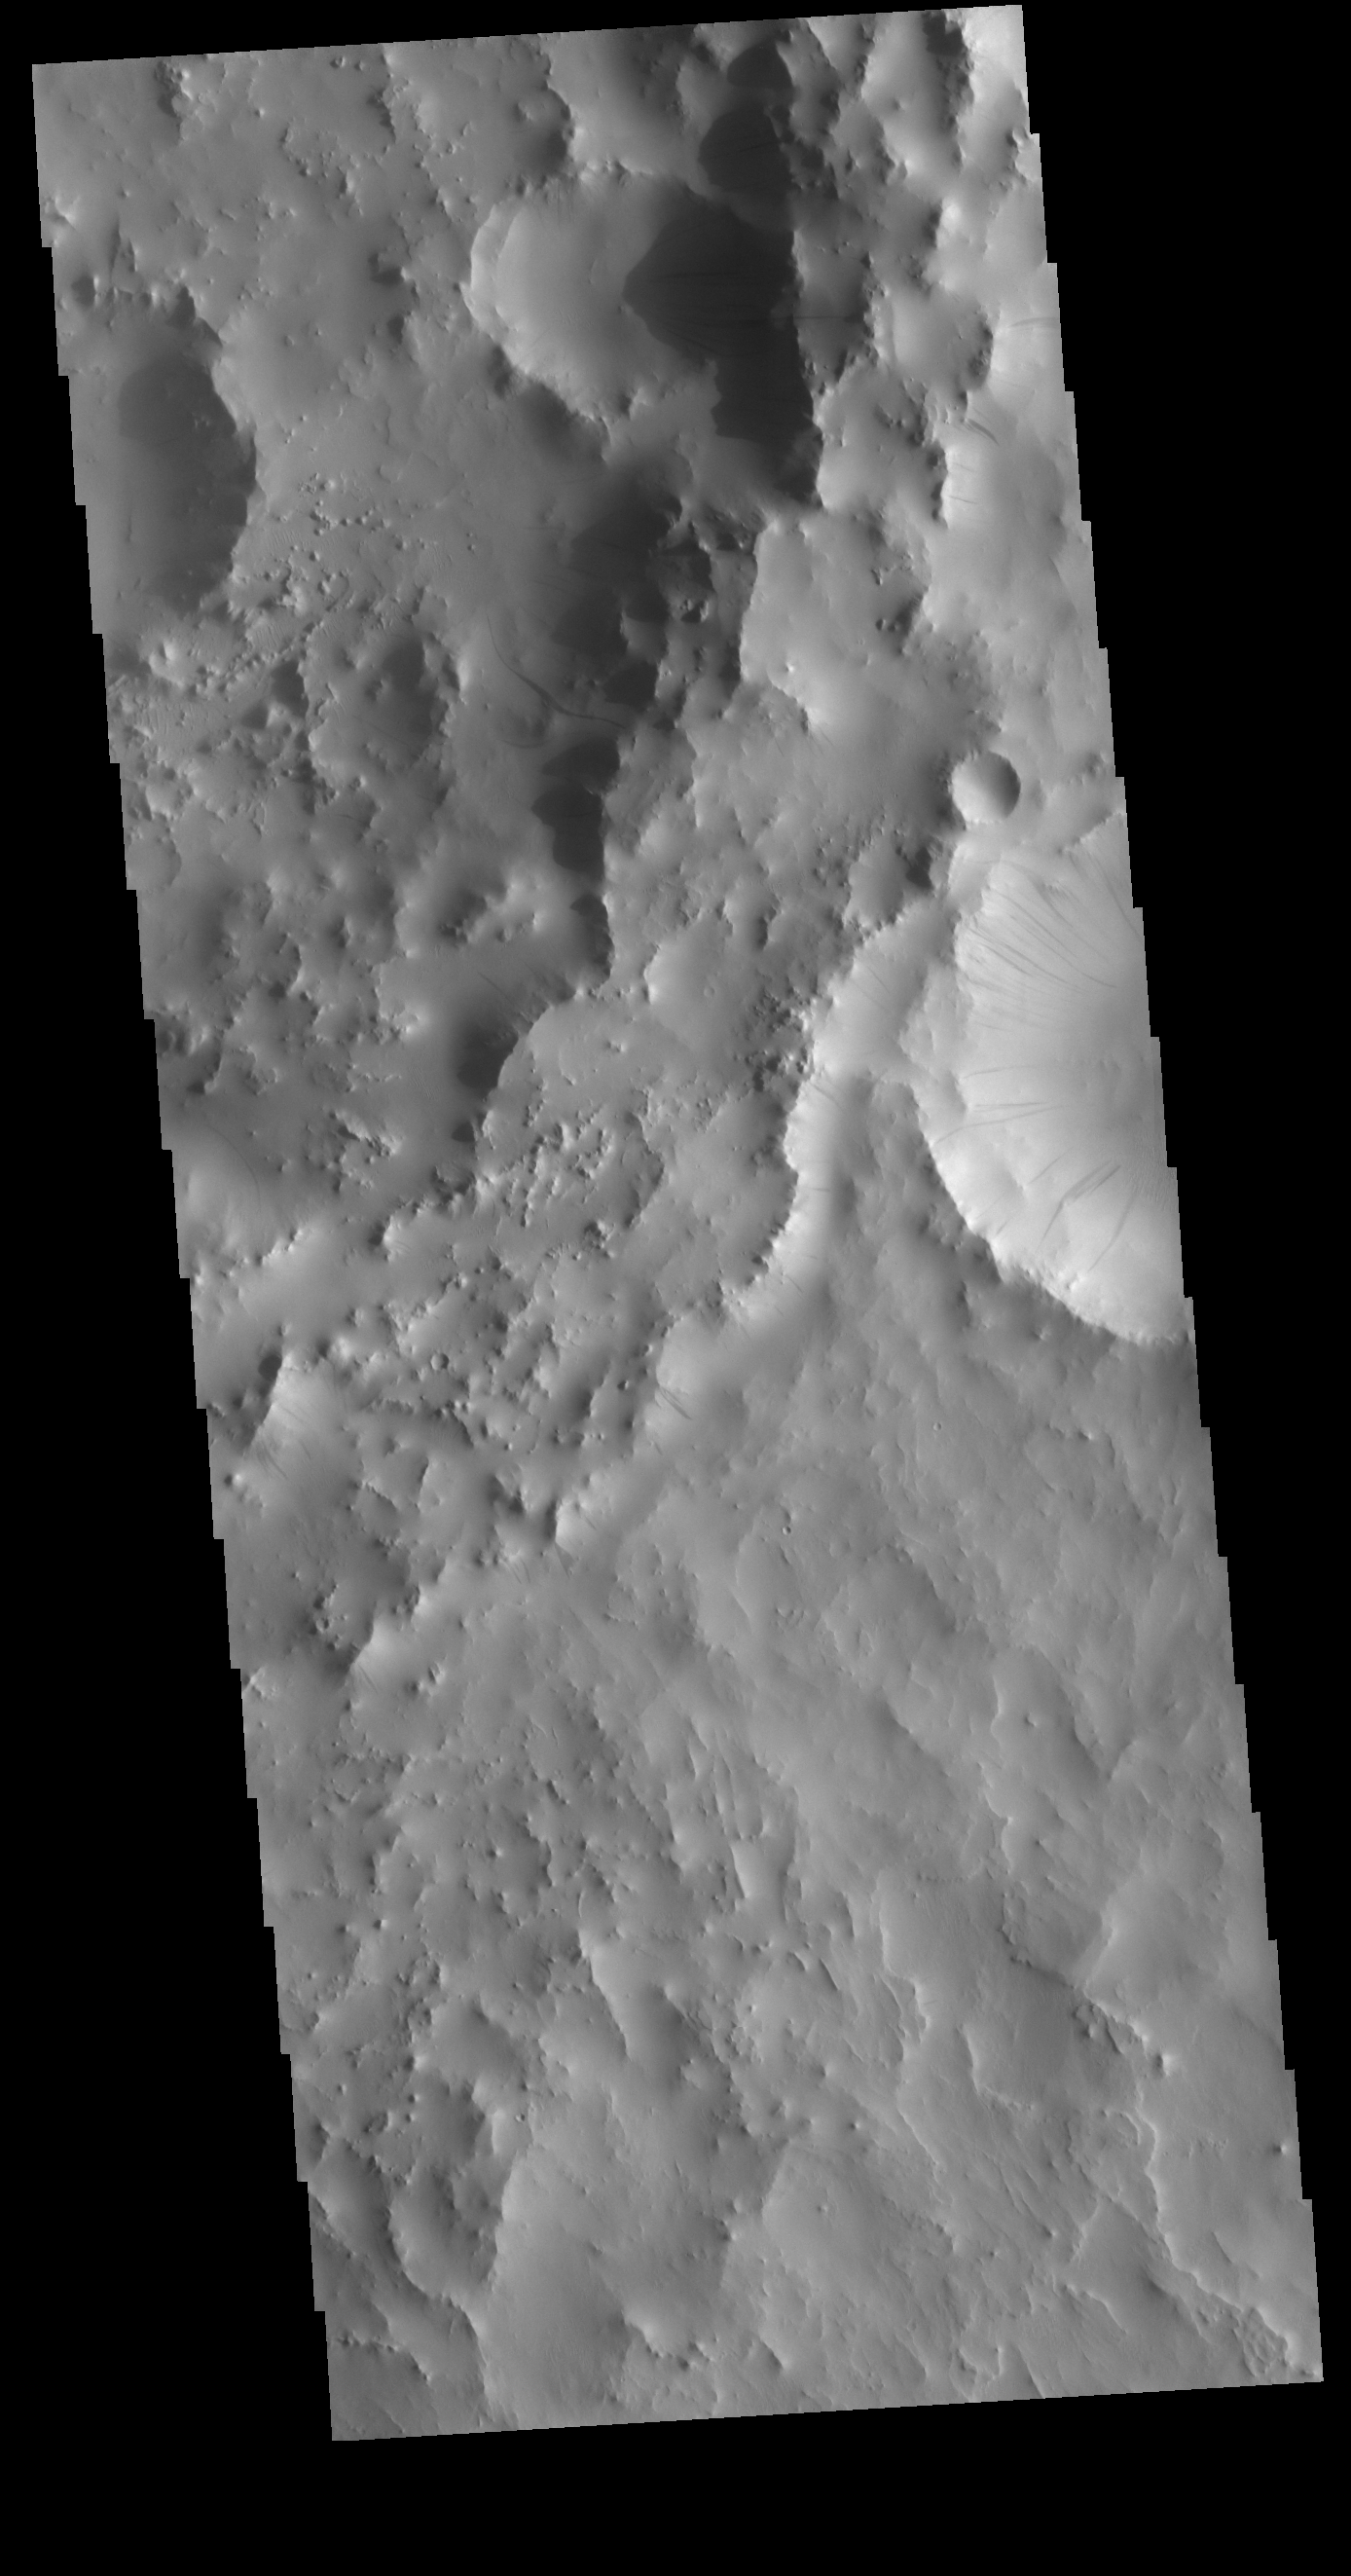

Dark Slope Streaks

This VIS image is located in an unnamed crater in Arabia Terra. The entire inner rim of the crater on the right side of the image contains dark slope streaks. These features are thought to form by downslope movement of material which either reveals the darker rock beneath the dust coating, or creates the darker surface by flow of a volatile just beneath the dust coating.

Credit: NASA/JPL-Caltech/ASU